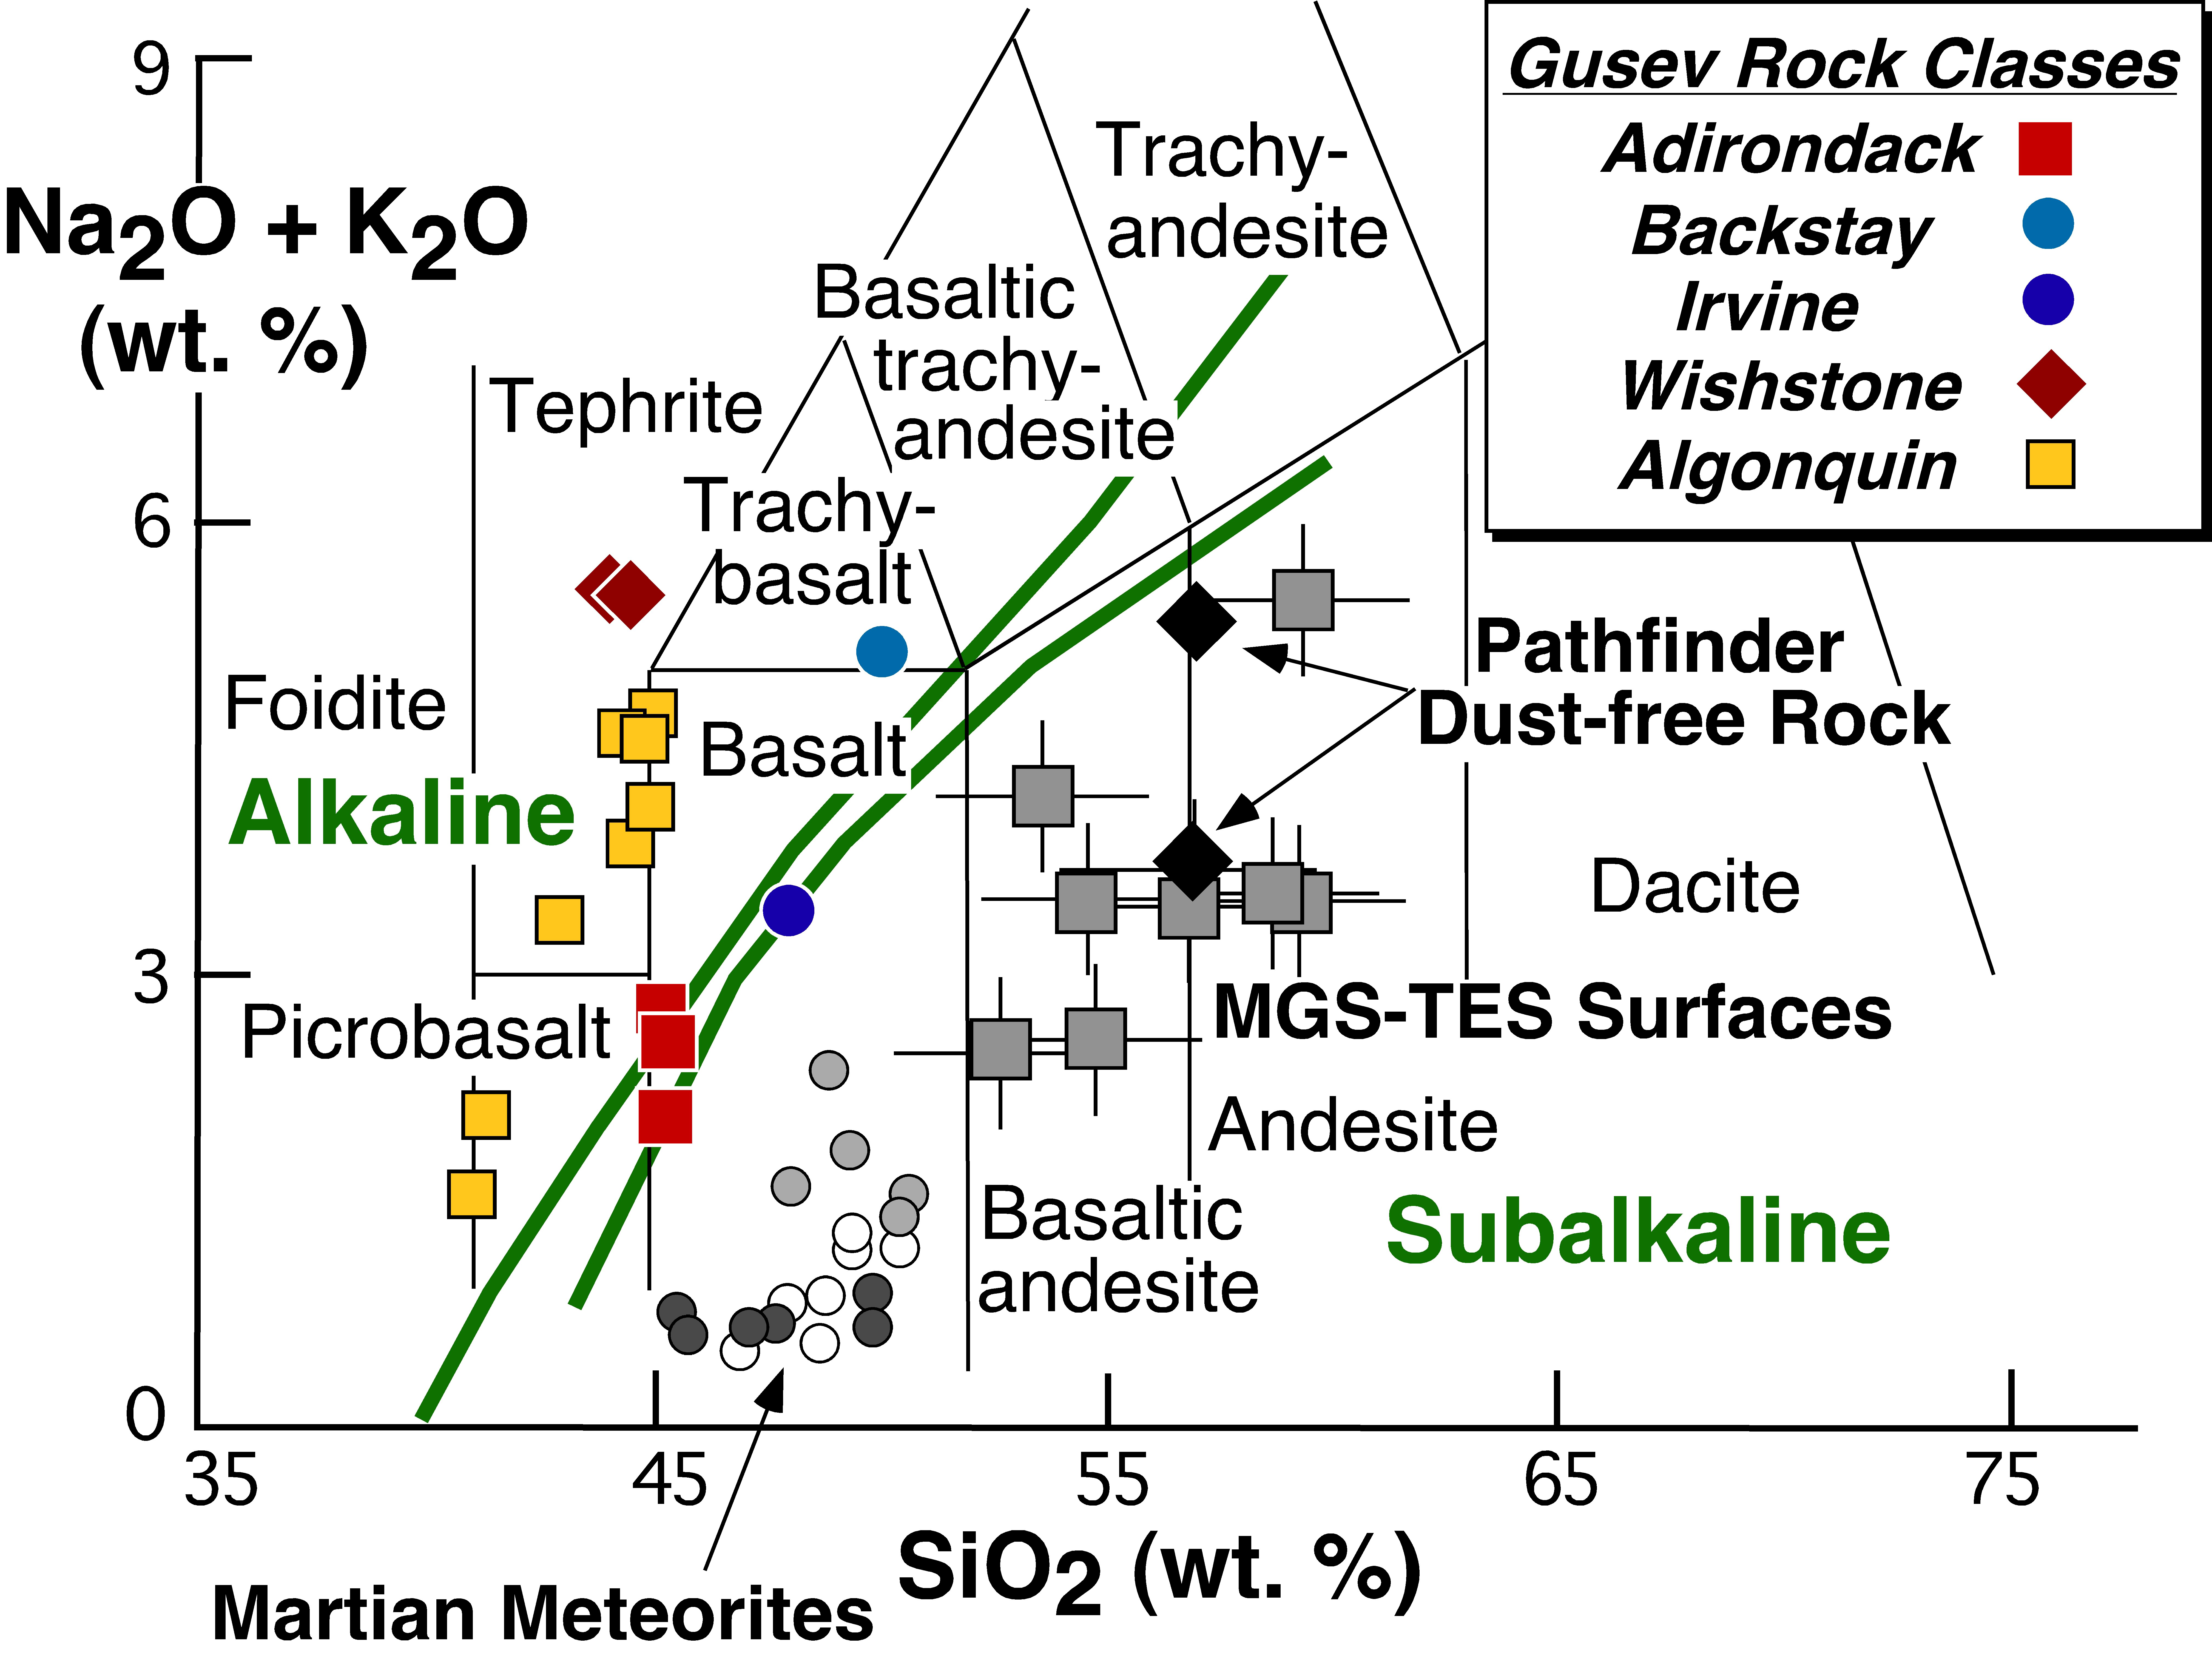

Spirit Discovers New Class of Igneous Rocks

During the past two-and-a-half years of traversing the central part of Gusev Crater, NASA’s Mars Exploration Rover Spirit has analyzed the brushed and ground-into surfaces of multiple rocks using the alpha particle X-ray spectrometer, which measures the abundance of major chemical elements. In the process, Spirit has documented the first example of a particular kind of volcanic region on Mars known as an alkaline igneous province. The word alkaline refers to the abundance of sodium and potassium, two major rock-forming elements from the alkali metals on the left-hand side of the periodic table.

All of the relatively unaltered rocks — those least changed by wind, water, freezing, or other weathering agents — examined by Spirit have been igneous, meaning that they crystallized from molten magmas. One way geologists classify igneous rocks is by looking at the amount of potassium and sodium relative to the amount of silica, the most abundant rock-forming mineral on Earth. In the case of volcanic rocks, the amount of silica present gives scientists clues to the kind of volcanism that occurred, while the amounts of potassium and sodium provide clues about the history of the rock. Rocks with more silica tend to erupt explosively. Higher contents of potassium and sodium, as seen in alkaline rocks like those at Gusev, may indicate partial melting of magma at higher pressure, that is, deeper in the Martian mantle. The abundance of potassium and sodium determines the kinds of minerals that make up igneous rocks. If igneous rocks have enough silica, potassium and sodium always bond with the silica to form certain minerals.

The Gusev rocks define a new chemical category not previously seen on Mars, as shown in this diagram plotting alkalis versus silica, compiled by University of Tennessee geologist Harry McSween. The abbreviations “Na2O” and “K2O” refer to oxides of sodium and potassium. The abbreviation “SiO2” refers to silica. The abbreviation “wt. %” indicates that the numbers tell what percentage of the total weight of each rock is silica (on the horizontal scale) and what percentage is oxides of sodium and potassium (on the vertical scale). The thin lines separate volcanic rock types identified on Earth by different scientific names such as foidite and picrobasalt. Various classes of Gusev rocks (see box in upper right) all plot either on or to the left of the green lines, which define “alkaline” and “subalkaline” categories (subalkaline rocks have more silica than alkaline rocks).

Members of the rover team have named different classes of rocks after specimens examined by Spirit that represent their overall character. During the rover’s travels, Spirit discovered that Adirondack-class rocks littered the Gusev plains; that Backstay, Irvine, and Wishstone-class rocks occurred as loose blocks on the northwest slope of “Husband Hill”; and that outcrops of Algonquin-class rocks protruded in several places on the southeast face.

These rocks have less silica than all previously analyzed Mars samples, which are subalkaline. The previously analyzed Mars samples include Martian meteorites found on Earth and rocks analyzed by the Mars Pathfinder rover in 1997. Gusev is the first documented example of an alkaline igneous province on Mars.

Credit: NASA/JPL-Caltech/University of Tennessee